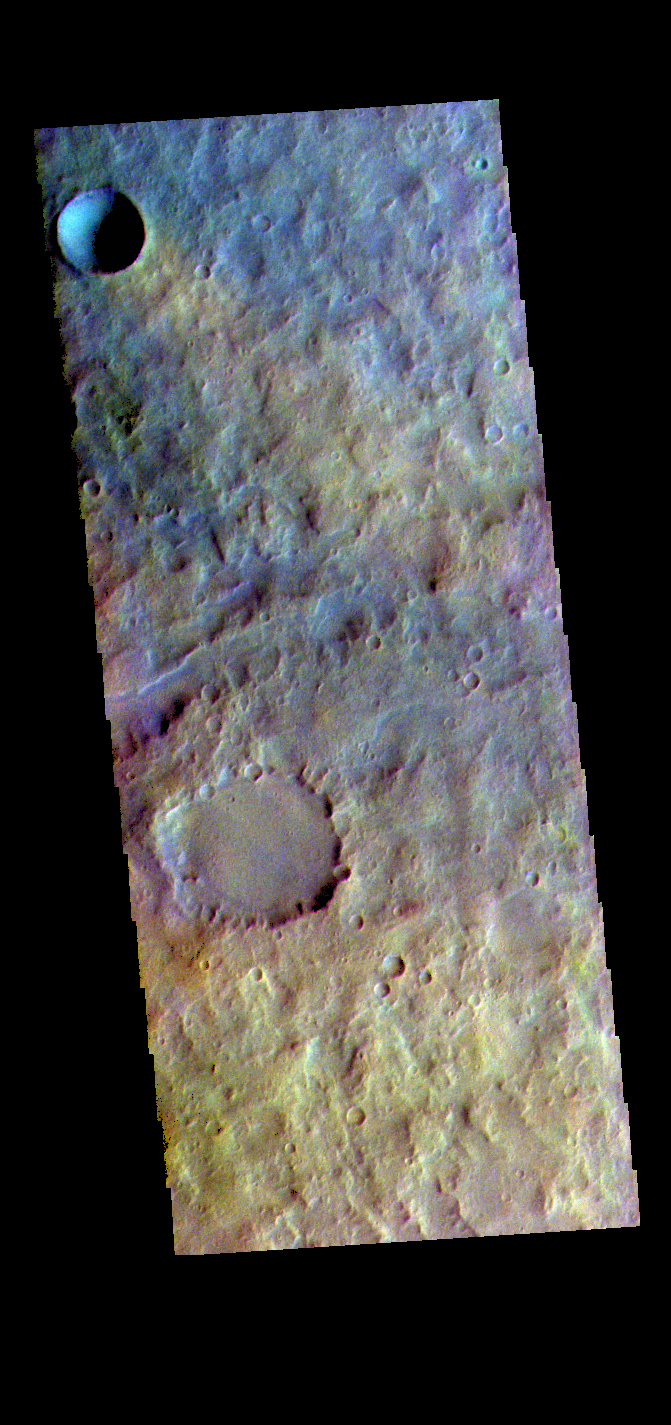

Terra Cimmeria – False Color

The THEMIS VIS camera contains 5 filters. The data from different filters can be combined in multiple ways to create a false color image. These false color images may reveal subtle variations of the surface not easily identified in a single band image. Today’s false color image shows part of Terra Cimmeria.

Credit: NASA/JPL-Caltech/ASU